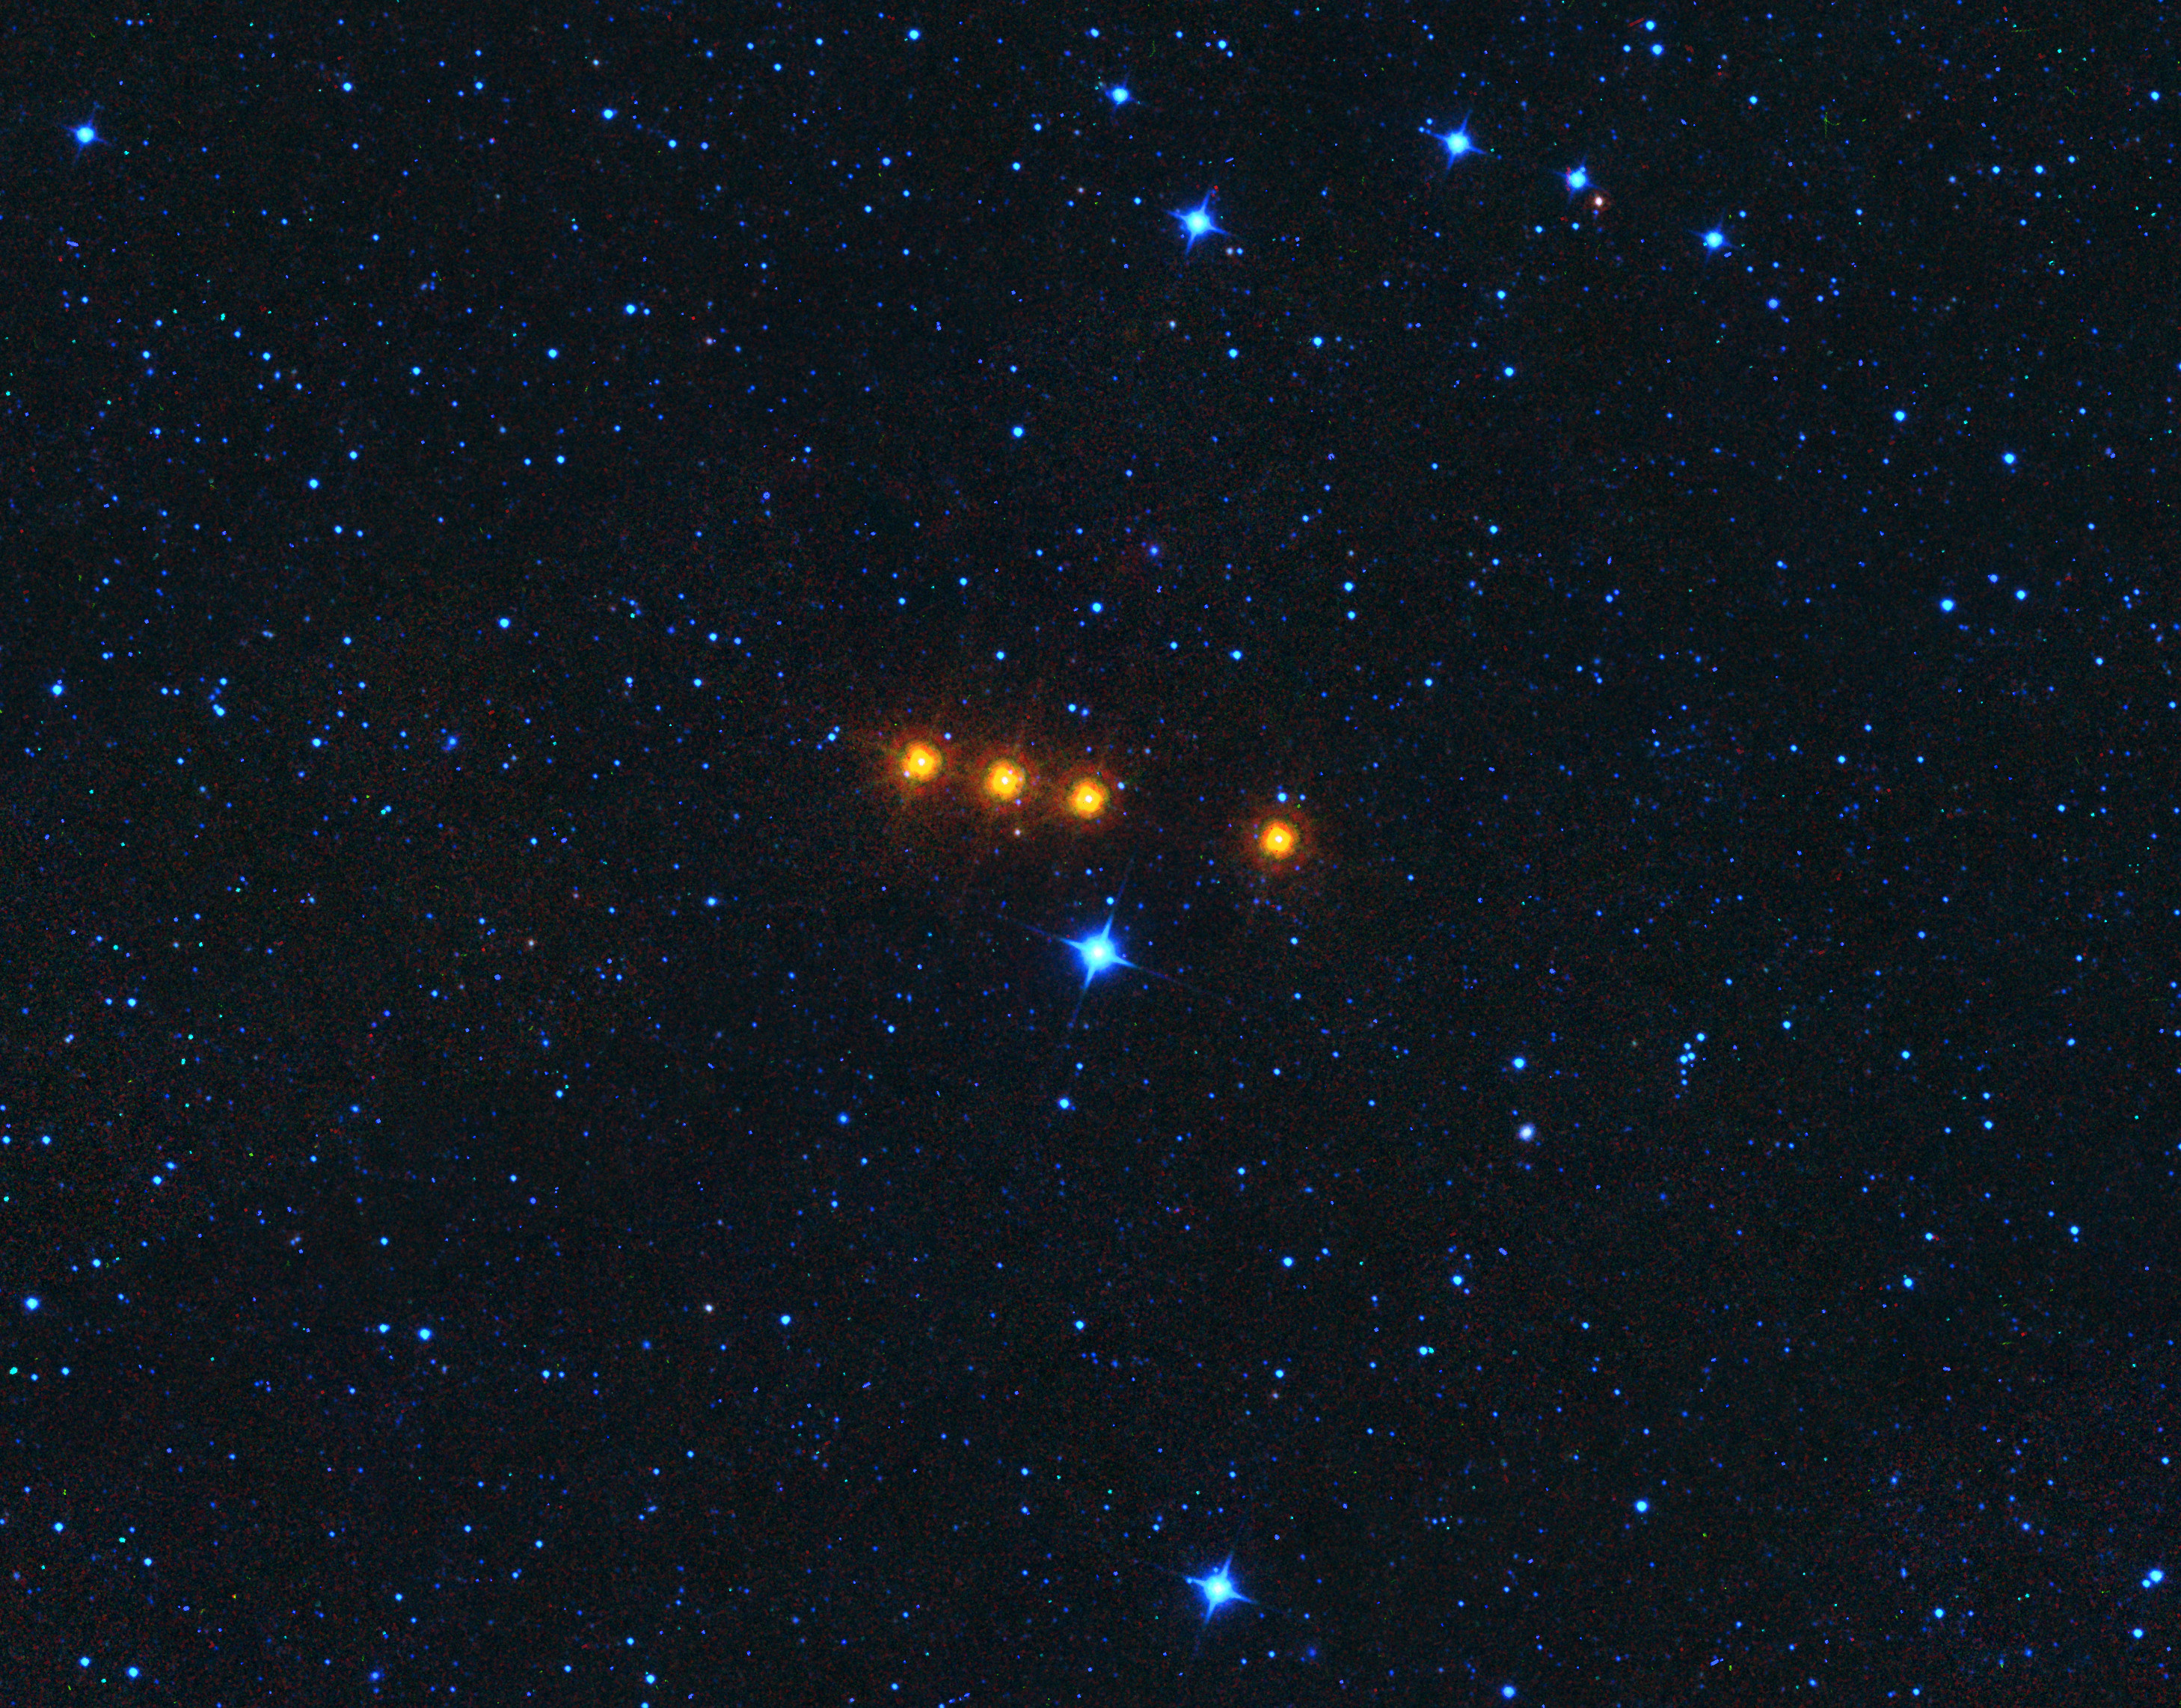

Asteroid Euphrosyne as Seen by WISE

The asteroid Euphrosyne glides across a field of background stars in this time-lapse view from NASA’s WISE spacecraft. WISE obtained the images used to create this view over a period of about a day around May 17, 2010, during which it observed the asteroid four times.

Because WISE (renamed NEOWISE in 2013) is an infrared telescope, it senses heat from asteroids. Euphrosyne is quite dark in visible light, but glows brightly at infrared wavelengths.

This view is a composite of images taken at four different infrared wavelengths: 3.4 microns (color-coded blue), 4.6 microns (cyan), 12 microns (green) and 22 microns (red).

The moving asteroid appears as a string of red dots because it is much cooler than the distant background stars. Stars have temperatures in the thousands of degrees, but the asteroid is cooler than room temperature. Thus the stars are represented by shorter wavelength (hotter) blue colors in this view, while the asteroid is shown in longer wavelength (cooler) reddish colors.

The WISE spacecraft was put into hibernation in 2011 upon completing its goal of surveying the entire sky in infrared light. WISE cataloged three quarters of a billion objects, including asteroids, stars and galaxies. In August 2013, NASA decided to reinstate the spacecraft on a mission to find and characterize more asteroids.

JPL manages NEOWISE for NASA’s Science Mission Directorate at the agency’s headquarters in Washington. The Space Dynamics Laboratory in Logan, Utah, built the science instrument. Ball Aerospace & Technologies Corp. of Boulder, Colorado, built the spacecraft. Science operations and data processing take place at the Infrared Processing and Analysis Center at the California Institute of Technology in Pasadena. Caltech manages JPL for NASA.

Credit: NASA/JPL-Caltech